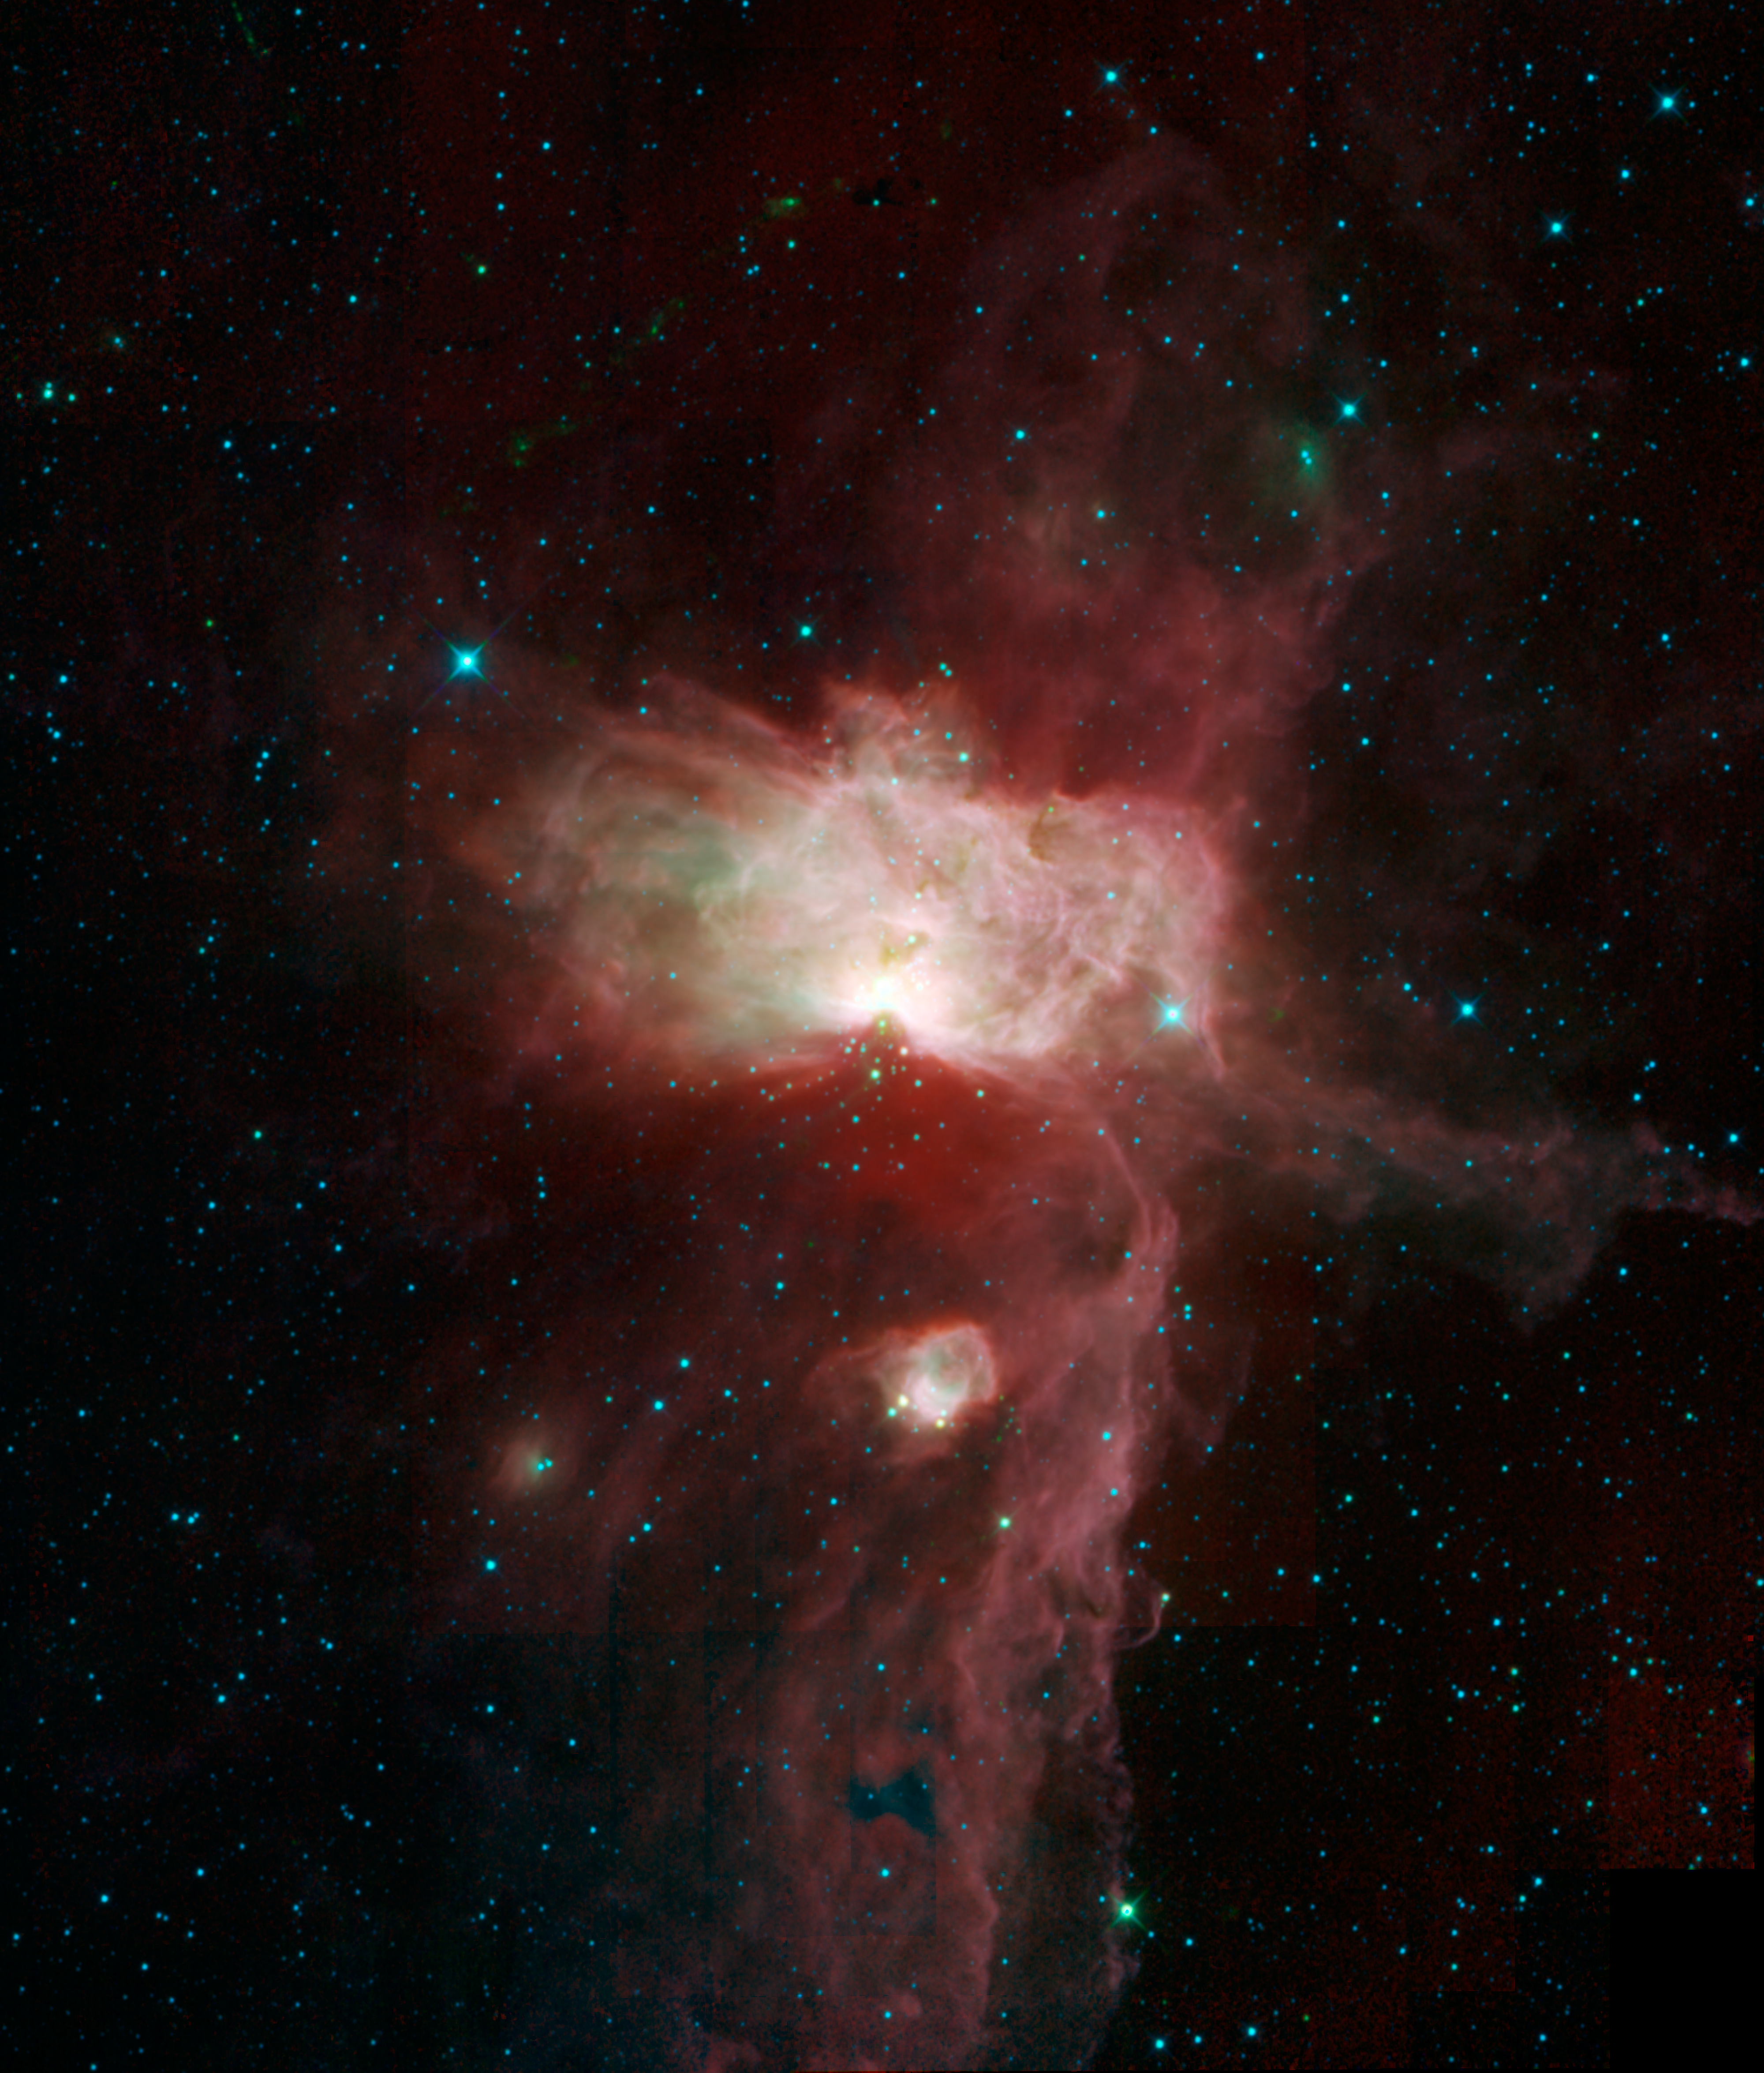

A Flame in Orion’s Belt

This mosaic image taken by NASA’s Wide-field Infrared Survey Explorer, or WISE, features three nebulae that are part of the giant Orion Molecular Cloud. The image covers an area of the sky about three times as high and wide as the full moon (1.5 by 1.8 degrees). Included in this view are the Flame nebula, the Horsehead nebula and NGC 2023.

Despite its name, there is no fire roaring in the Flame nebula. What makes this nebula shine is the bright blue star seen to the right of the central cloud. This star, Alnitak, is the easternmost star in Orion’s belt. Wind and radiation from Alnitak blasts away electrons from the gas in the Flame nebula, causing it to become ionized and glow in visible light. The infrared glow seen by WISE is from dust warmed by Alnitak’s radiation. Also known as NGC 2024 and Orion B, this nebula is classified as a molecular cloud.

The famous Horsehead nebula appears in this image as a faint bump on the lower right side of the vertical dust ridge. In visible light, this nebula is easily recognizable as a dramatic silhouette in the shape of a horse’s head. It is classified as a dark nebula because the dense cloud blocks out the visible light of the glowing gas behind it. WISE’s infrared detectors can peer into the cloud to see the glow of the dust itself.

A third nebula, called NGC 2023, can be seen as a bright circle in the lower half of the image. NGC 2023 is classified as a reflection nebula, meaning that the dust is reflecting the visible light of nearby stars. But here WISE sees the infrared glow of the warmed dust itself.

Color in this image represents specific infrared wavelengths. Blue represents light emitted at 3.4-micron wavelengths, mainly from hot stars. Relatively cooler objects, such as the dust of the nebulae, appear green and red. Green represents 4.6-micron light and red represents 12-micron light.

This image was made from data collected after WISE began to run out of its supply of solid hydrogen cryogen in August 2010. Cryogen is a coolant used to make infrared detectors more sensitive. WISE mapped the entire sky by July using four infrared detectors, but during the period from August to October, 2010, while the cryogen was depleting, WISE had only three detectors operational, and the 12-micron detector was less sensitive. This turned out to be a good thing in the case of this image, because the less-sensitive detector reduced the glare of the Flame portion of the nebula enough to bring out details of the rest of the nebula.

JPL manages the Wide-field Infrared Survey Explorer for NASA’s Science Mission Directorate, Washington. The principal investigator, Edward Wright, is at UCLA. The mission was competitively selected under NASA’s Explorers Program managed by the Goddard Space Flight Center, Greenbelt, Md. The science instrument was built by the Space Dynamics Laboratory, Logan, Utah, and the spacecraft was built by Ball Aerospace & Technologies Corp., Boulder, Colo. Science operations and data processing take place at the Infrared Processing and Analysis Center at the California Institute of Technology in Pasadena. Caltech manages JPL for NASA.

Credit: NASA/JPL-Caltech/UCLA